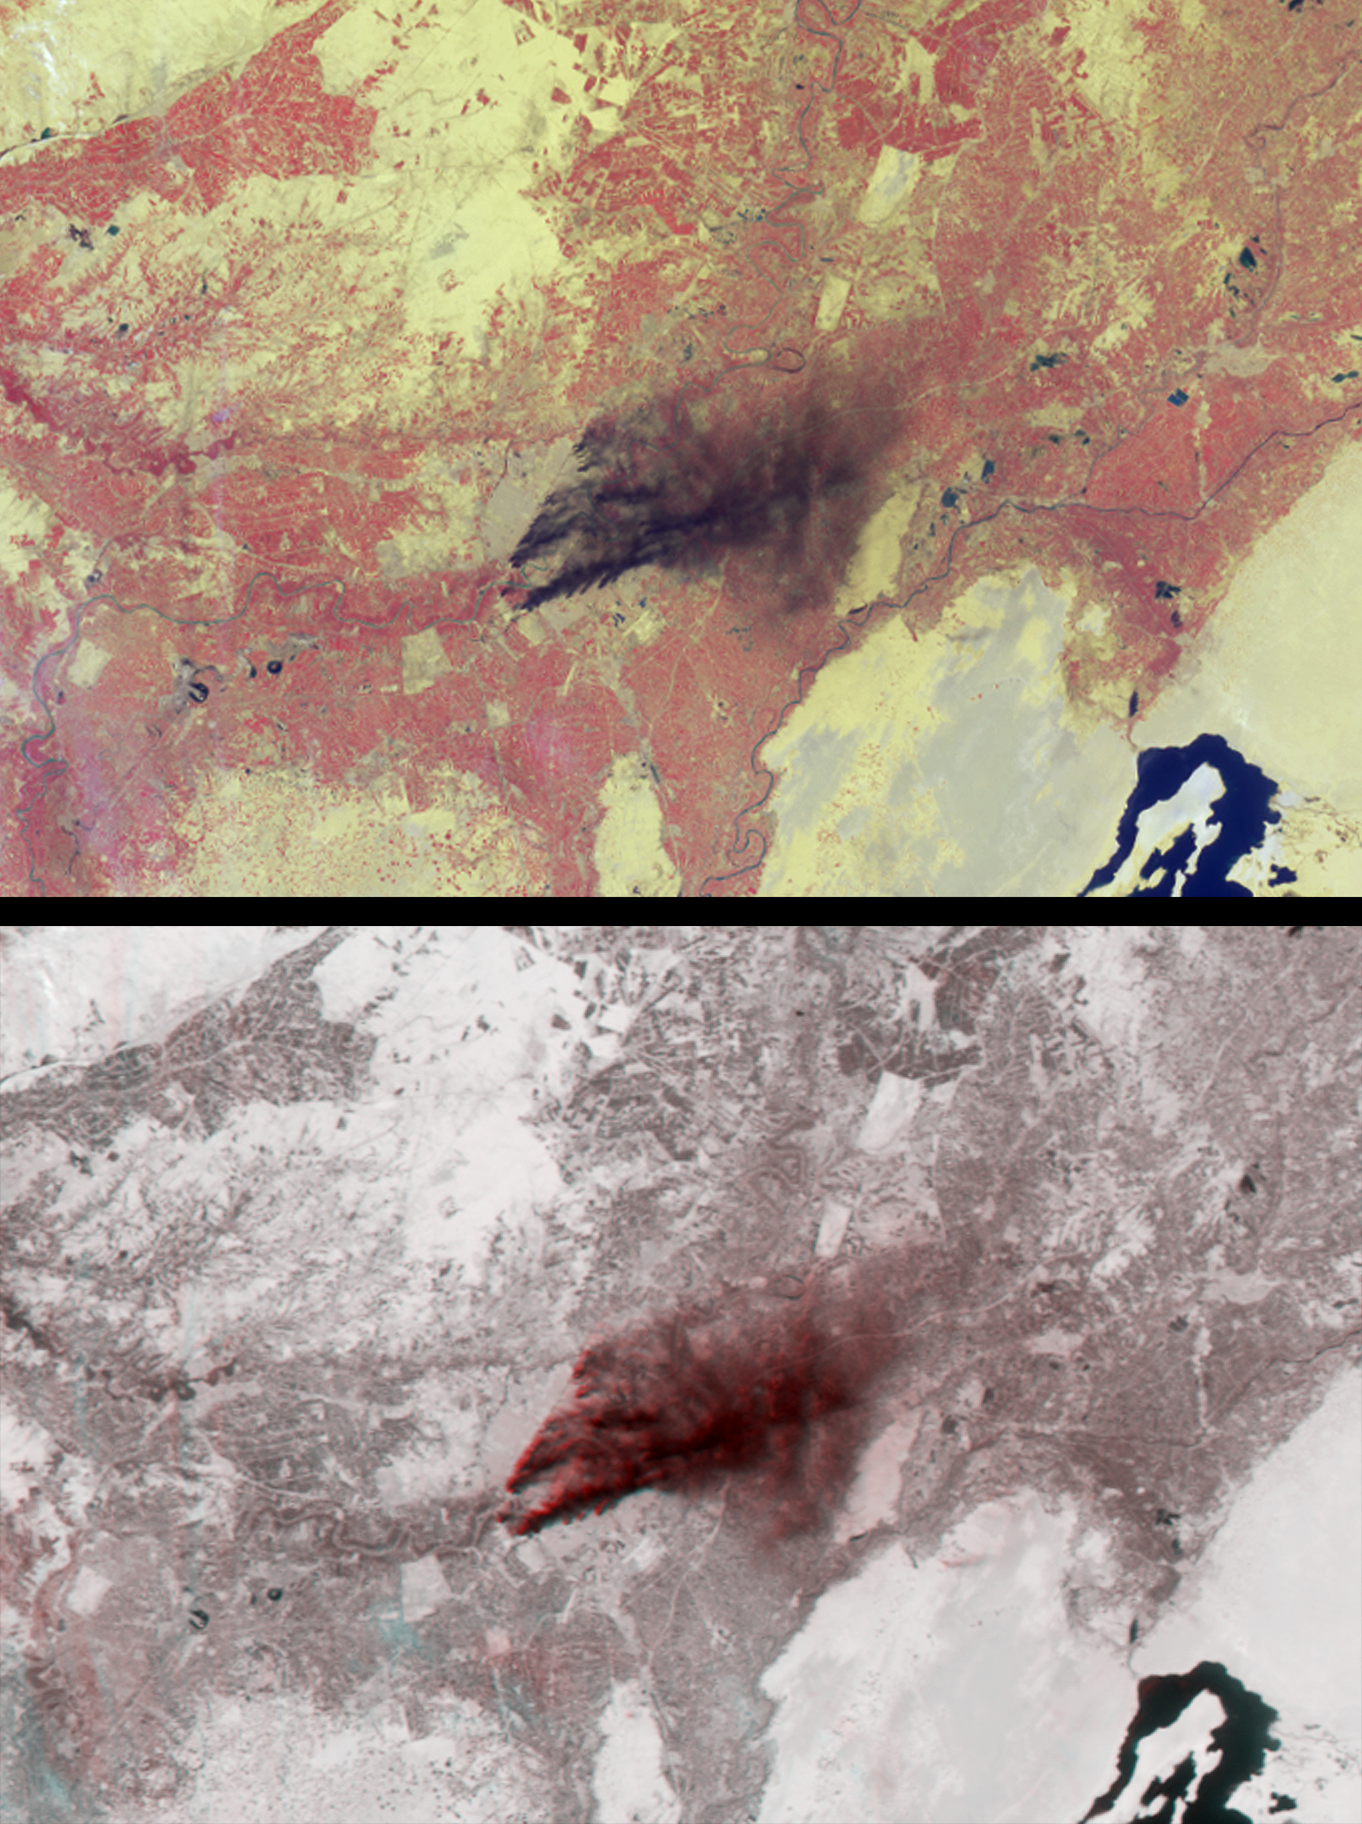

Oil Fire Plumes Over Baghdad

Dark smoke from oil fires extend for about 60 kilometers south of Iraq’s capital city of Baghdad in these images acquired by the Multi-angle Imaging SpectroRadiometer (MISR) on April 2, 2003. The thick, almost black smoke is apparent near image center and contains chemical and particulate components hazardous to human health and the environment.

The top panel is from MISR’s vertical-viewing (nadir) camera. Vegetated areas appear red here because this display is constructed using near-infrared, red and blue band data, displayed as red, green and blue, respectively, to produce a false-color image. The bottom panel is a combination of two camera views of the same area and is a 3-D stereo anaglyph in which red band nadir camera data are displayed as red, and red band data from the 60-degree backward-viewing camera are displayed as green and blue. Both panels are oriented with north to the left in order to facilitate stereo viewing. Viewing the 3-D anaglyph with red/blue glasses (with the red filter placed over the left eye and the blue filter over the right) makes it possible to see the rising smoke against the surface terrain. This technique helps to distinguish features in the atmosphere from those on the surface. In addition to the smoke, several high, thin cirrus clouds (barely visible in the nadir view) are readily observed using the stereo image.

The Multi-angle Imaging SpectroRadiometer observes the daylit Earth continuously and every 9 days views the entire globe between 82 degrees north and 82 degrees south latitude. These data products were generated from a portion of the imagery acquired during Terra orbit 17489. The panels cover an area of about 187 kilometers x 123 kilometers, and use data from blocks 63 to 65 within World Reference System-2 path 168.

MISR was built and is managed by NASA’s Jet Propulsion Laboratory, Pasadena, CA, for NASA’s Office of Earth Science, Washington, DC. The Terra satellite is managed by NASA’s Goddard Space Flight Center, Greenbelt, MD. JPL is a division of the California Institute of Technology.

Credit: NASA/GSFC/LaRC/JPL, MISR Team.